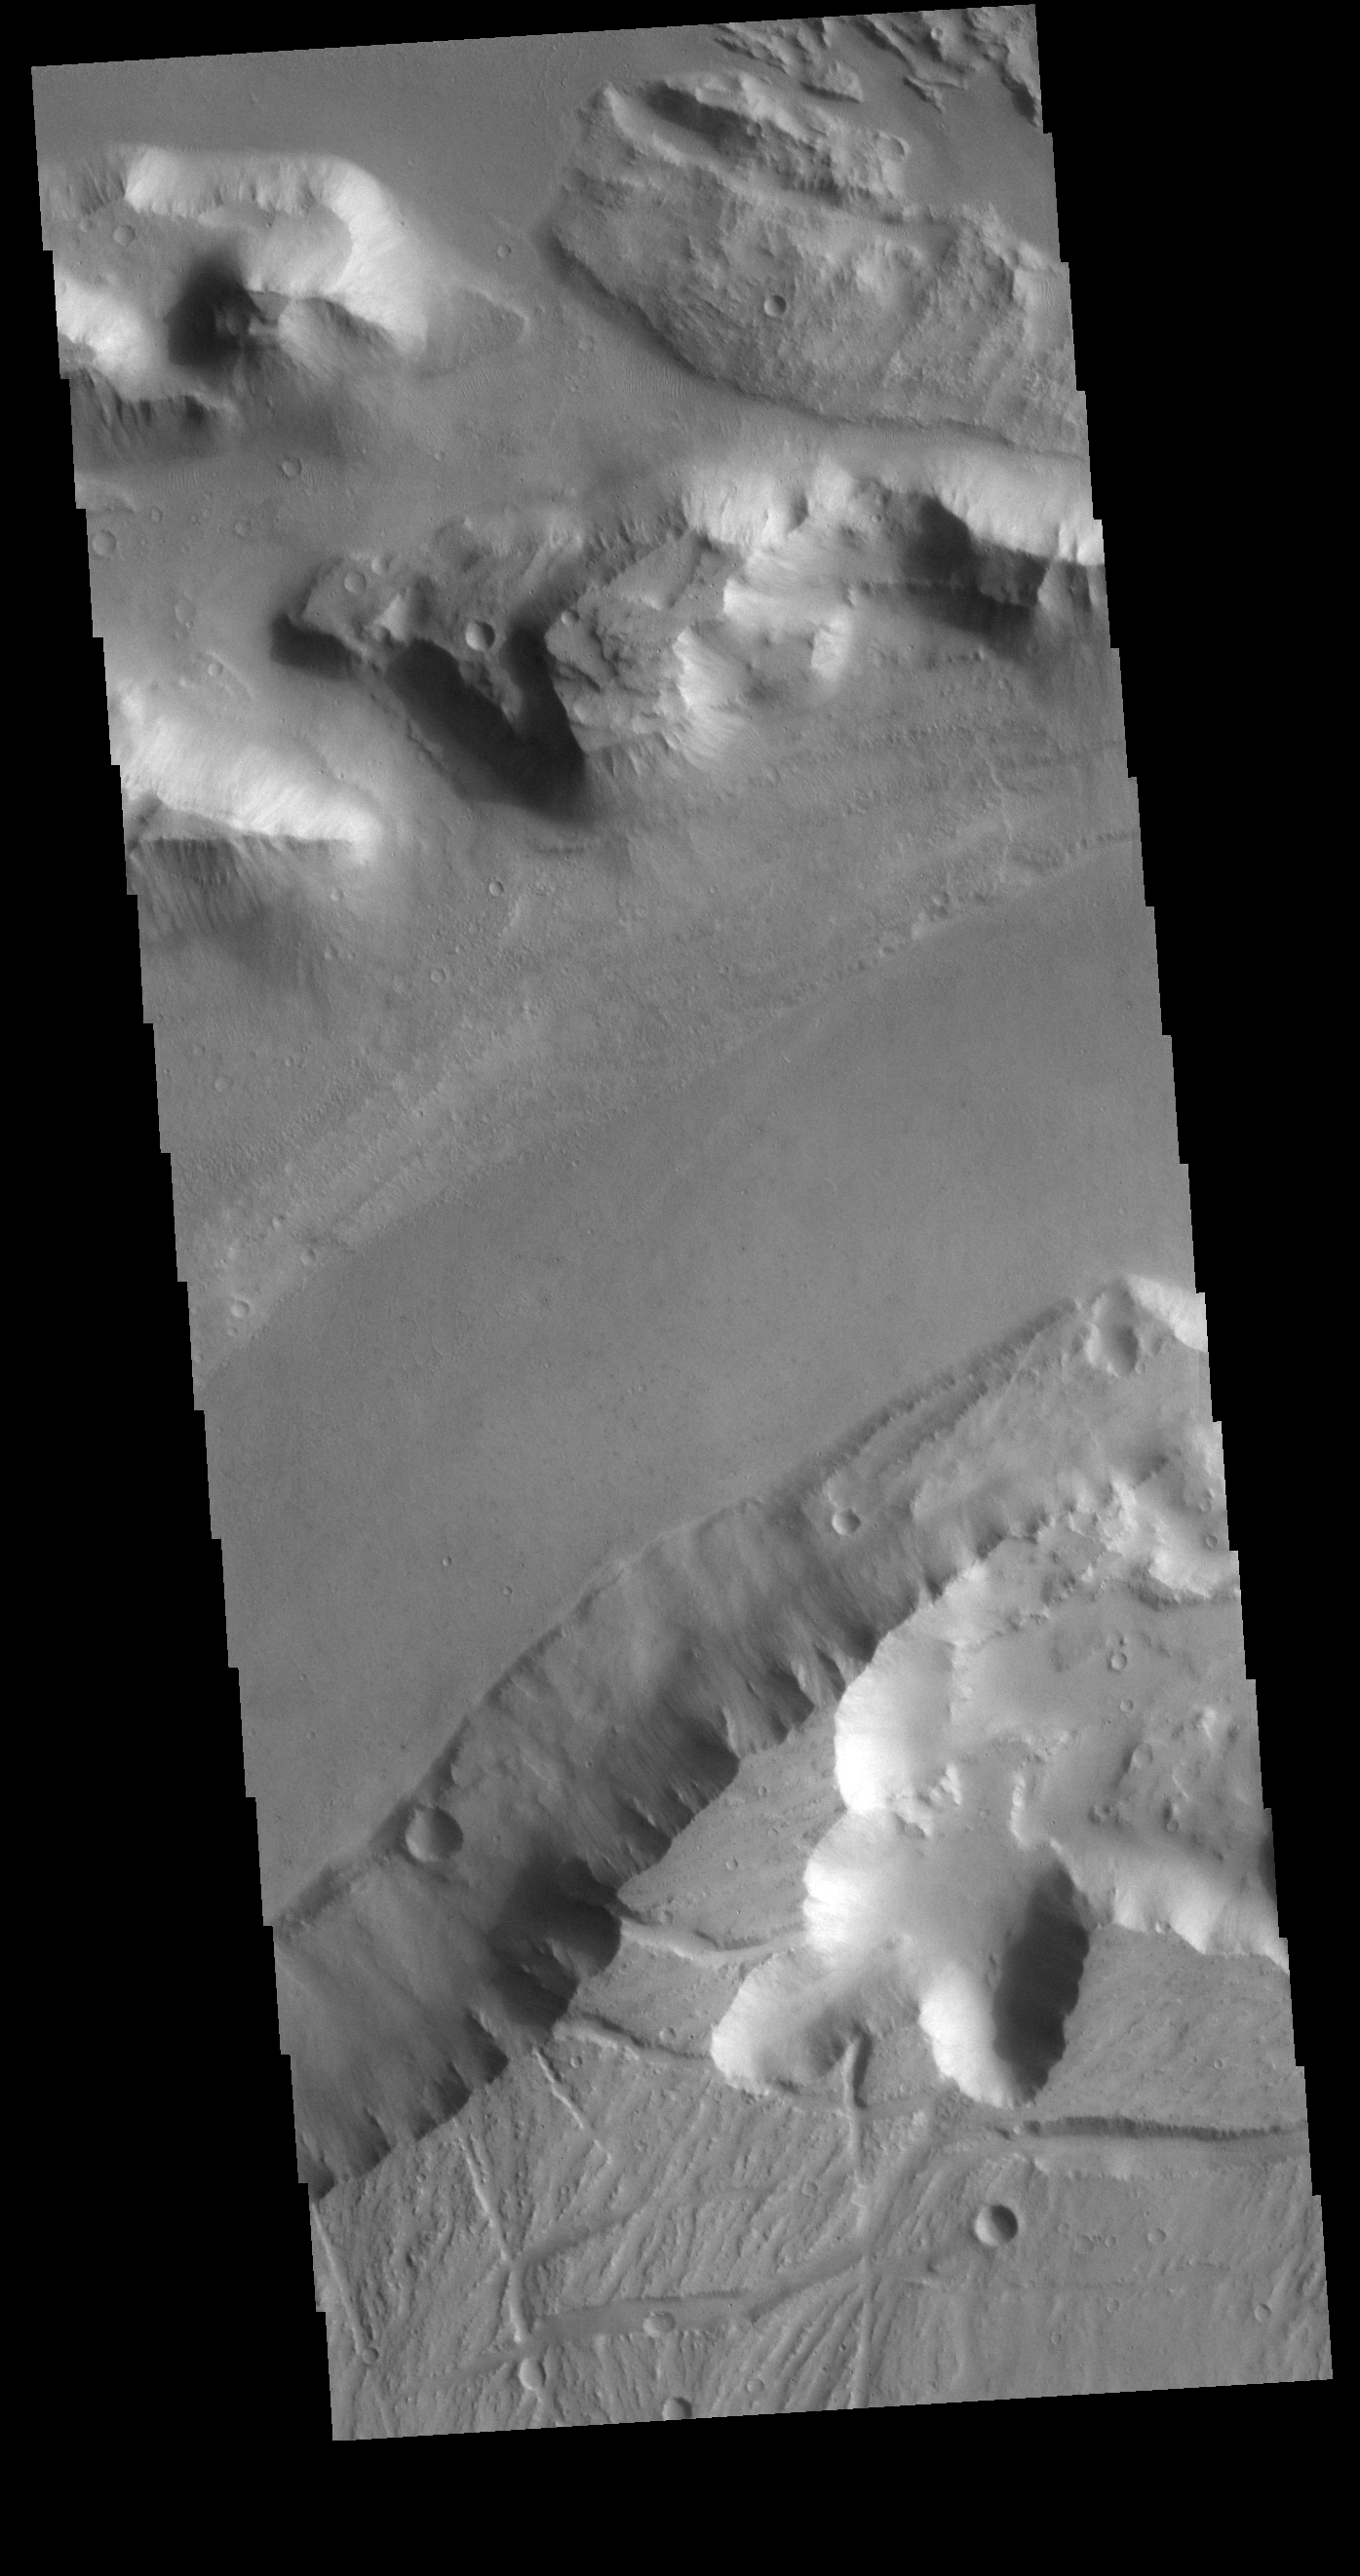

Kasei Valles

Today’s VIS image shows the region where the northward flow of Kasei Valles turns to the east having split into two large channels. This image is located in the southern branch of Kasei Valles, called the Kasei Valles Canyon. Arising from Vallis Marineris and ending in Chryse Planitia, the valles is over 1,580 km long (982 miles), making Kasei Valles one of the largest outflow channels on Mars. [The US/Canadian border from eastern Montana to western Idaho is ~ 972 miles in length.]

Credit: NASA/JPL-Caltech/ASU